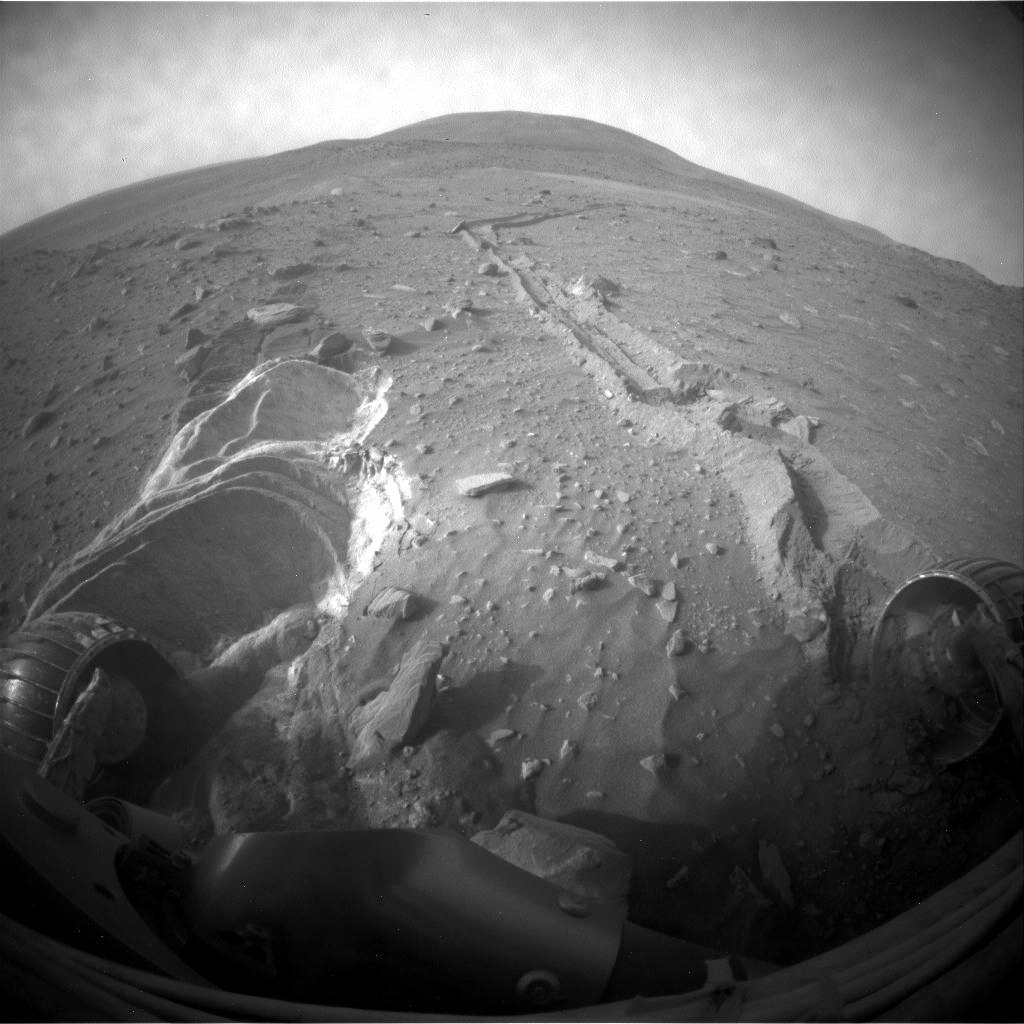

Spirit Slipping in Soft Ground, Sol 1889

NASA’s Mars Exploration Rover Spirit slipped in soft ground during short backward drives on the 1,886th and 1,889th Martian days, or sols, of the rover’s mission on Mars (April 23 and 26, 2009). Spirit used its front hazard-avoidance camera after driving on Sol 1889 to get this wide-angle view, which shows the soil disturbed by the drives.

Spirit drove 1.11 meters (3.6 feet) on Sol 1889 and 1.68 meters (5.5 feet) on Sol 1886. The rover drags its right front wheel, which no longer rotates. For scale, the distance between the wheel tracks is about 1 meter (40 inches).

This view is looking northward, with Husband Hill on the horizon.

Credit: NASA/JPL-Caltech